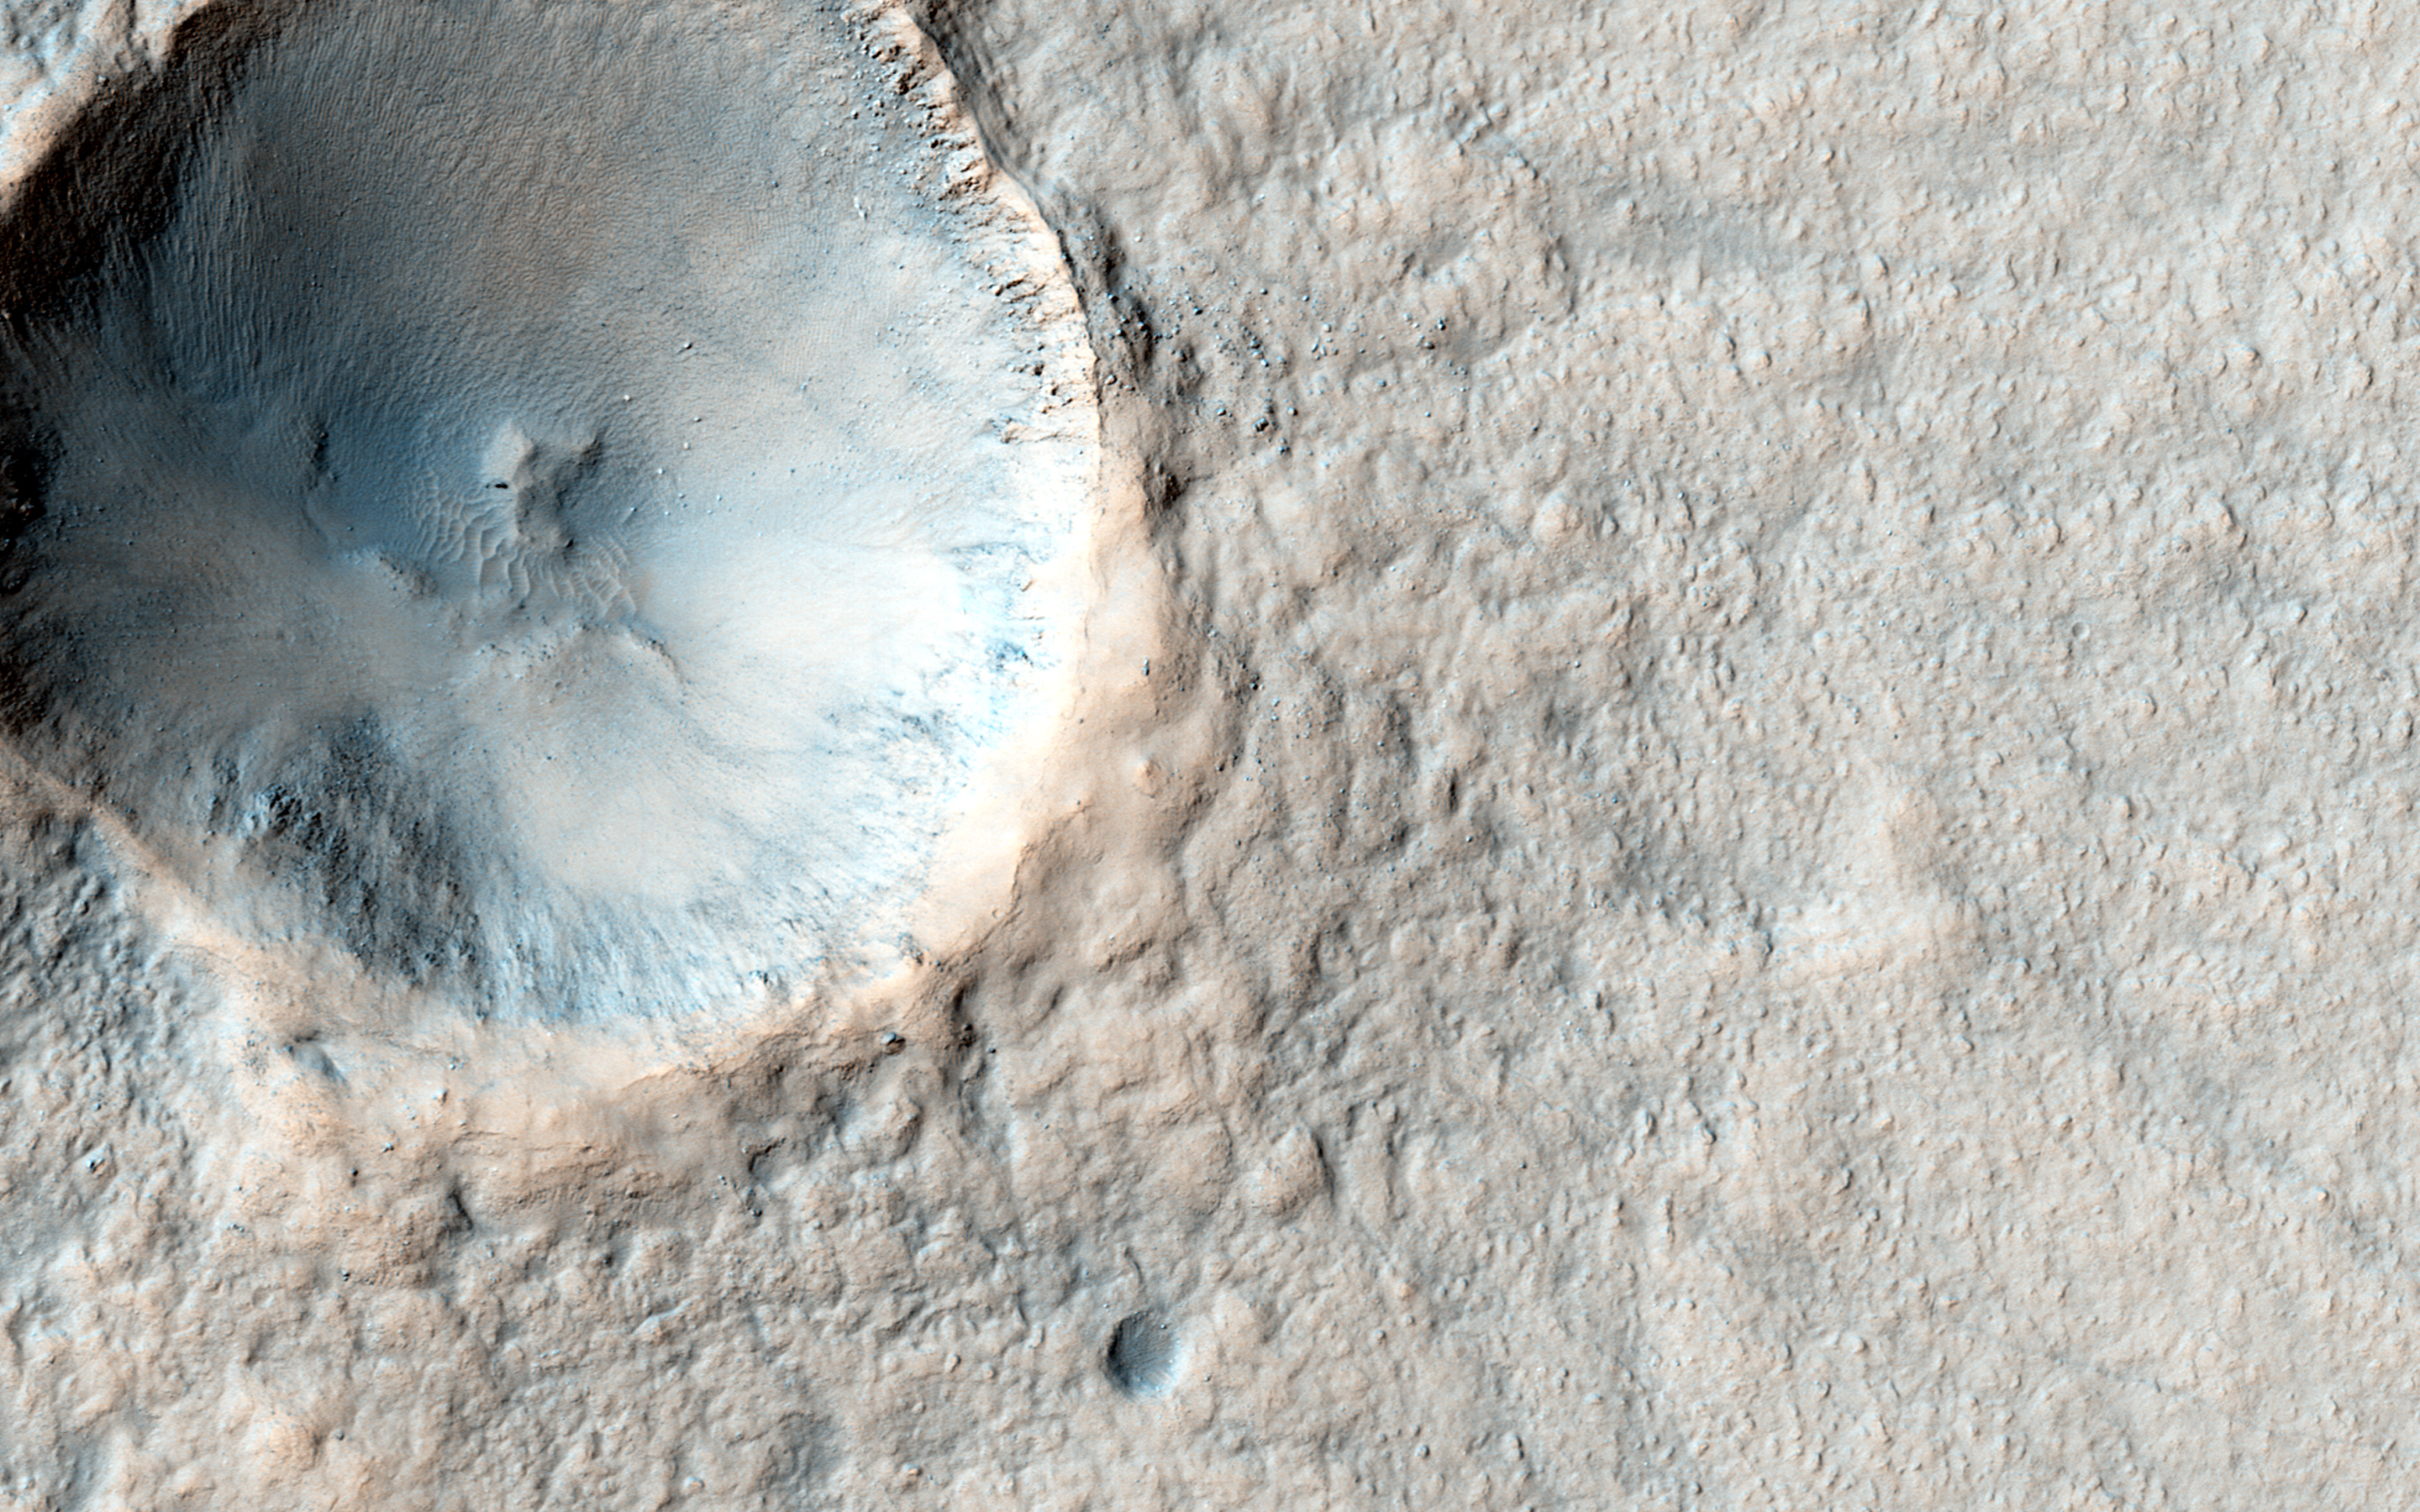

Pedestal Crater Development

In this image, we see an approximately 500-meter crater that is fairly fresh (in geological terms), but the ejecta is already high-standing. Could this be an indication of early stage of pedestal development?

A pedestal crater is when the ejecta from an impact settles around the new crater and is more erosion-resistant than the surrounding terrain. Over time, the surrounding terrain erodes much faster than the ejecta; in fact, some pedestal craters are measured to be hundreds of meters above the surrounding area.

HiRISE has imaged many other pedestal craters before, and the ejecta isn’t always symmetrical, as in this observation.

This caption is based on the original science rationale.

The University of Arizona, Tucson, operates HiRISE, which was built by Ball Aerospace & Technologies Corp., Boulder, Colorado. NASA’s Jet Propulsion Laboratory, a division of the California Institute of Technology in Pasadena, manages the Mars Reconnaissance Orbiter Project and Mars Science Laboratory Project for NASA’s Science Mission Directorate, Washington.

Credit: NASA/JPL-Caltech/Univ. of Arizona